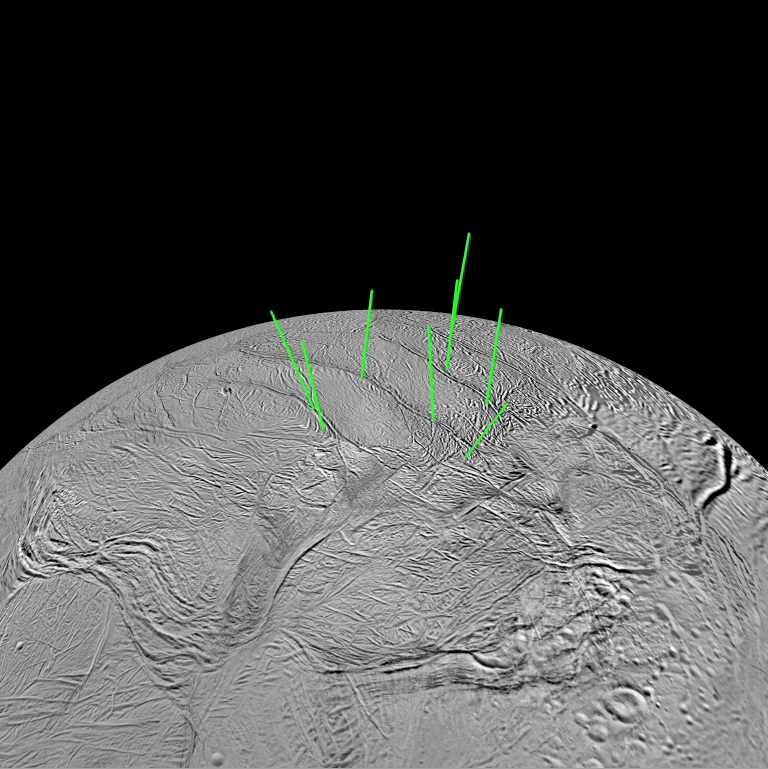

Enceladus’ Jets

Movie Clip

The most prominent jets of vapor and icy particles emerging from the south polar terrain of Saturn’s moon Enceladus are shown here in graphical form in a movie clip of a “rotating” Enceladus.

A mosaic constructed of images of Enceladus’ southern hemisphere (see PIA11126) from NASA’s Cassini spacecraft imaging science sub-system was projected onto a computer model of the moon to which vectors indicating the direction of the jets were added.

About the Video
Reconstructing the Past on Enceladus
The video demonstrates two examples of the interpretation of tectonic spreading along the “tiger stripe” fractures in the south polar terrain of Saturn’s moon Enceladus. The first part of the video shows a simple example in which an old relict tiger stripe is believed to have lost its tip after it was sheared off by tectonic forces and pushed away from its parent by spreading. In the meantime, the parent tiger stripe has managed to regenerate a replacement tip, probably by the creation of new icy crust from upwelling soft ice. The orphaned “clone” now sits by itself, connected to the parent only by two parallel fault lines. The movie shows that, if the orphaned tiger stripe tip can be slid along the parallel faults back into place on the parent rift, the fit is remarkably good. Striated material between the clone and the replacement tip represents new icy crust material that must have been created during the spreading process.

The second part of the video demonstrates how this video-reconstruction technique can be used to infer a possible spreading history of the region between two tiger stripes: Alexandria Sulcus and Cairo Sulcus. The process begins by snipping-out and closing the gap that corresponds to Alexandria Sulcus and its upraised flanks. The gap is closed by matching the remaining right and left edges like a jigsaw puzzle. The closure is accomplished by sliding along a prominent fault nearly perpendicular to one end of Alexandria. This segment of the video is repeated four times with arrows that mark previously offset features that come into alignment after Alexandria is closed.

Next, Cairo Sulcus is closed along a lower fault that is parallel to the one along which Alexandria was closed. After the Cairo is removed, the closure is continued along the same fault until all of the intervening terrain has been removed. During this process, a mysterious 14-kilometer-sized elliptical feature appears by matching a semi-circular feature that previously existed on the right side of Cairo with the left side of an oval-shaped feature that exists between Alexandria and Cairo. In this way, the gap between Cairo and Alexandria can be closed completely, but there remains a length of the fault that suggests even more spreading may have occurred. Closing the gap all the way along this fault results in the reappearance of a feature that resembles the elliptical structure seen earlier. This feature is perhaps a relict impact crater or the surface expression of a rising warm diapir or icy convection cell.

The video was created based on images of the south pole of Enceladus taken from this map, see PIA11126.

The Cassini-Huygens mission is a cooperative project of NASA, the European Space Agency and the Italian Space Agency. The Jet Propulsion Laboratory, a division of the California Institute of Technology in Pasadena, manages the mission for NASA’s Science Mission Directorate, Washington, D.C. The Cassini orbiter and its two onboard cameras were designed, developed and assembled at JPL. The imaging operations center is based at the Space Science Institute in Boulder, Colo.

Credit: NASA/JPL/Space Science Institute